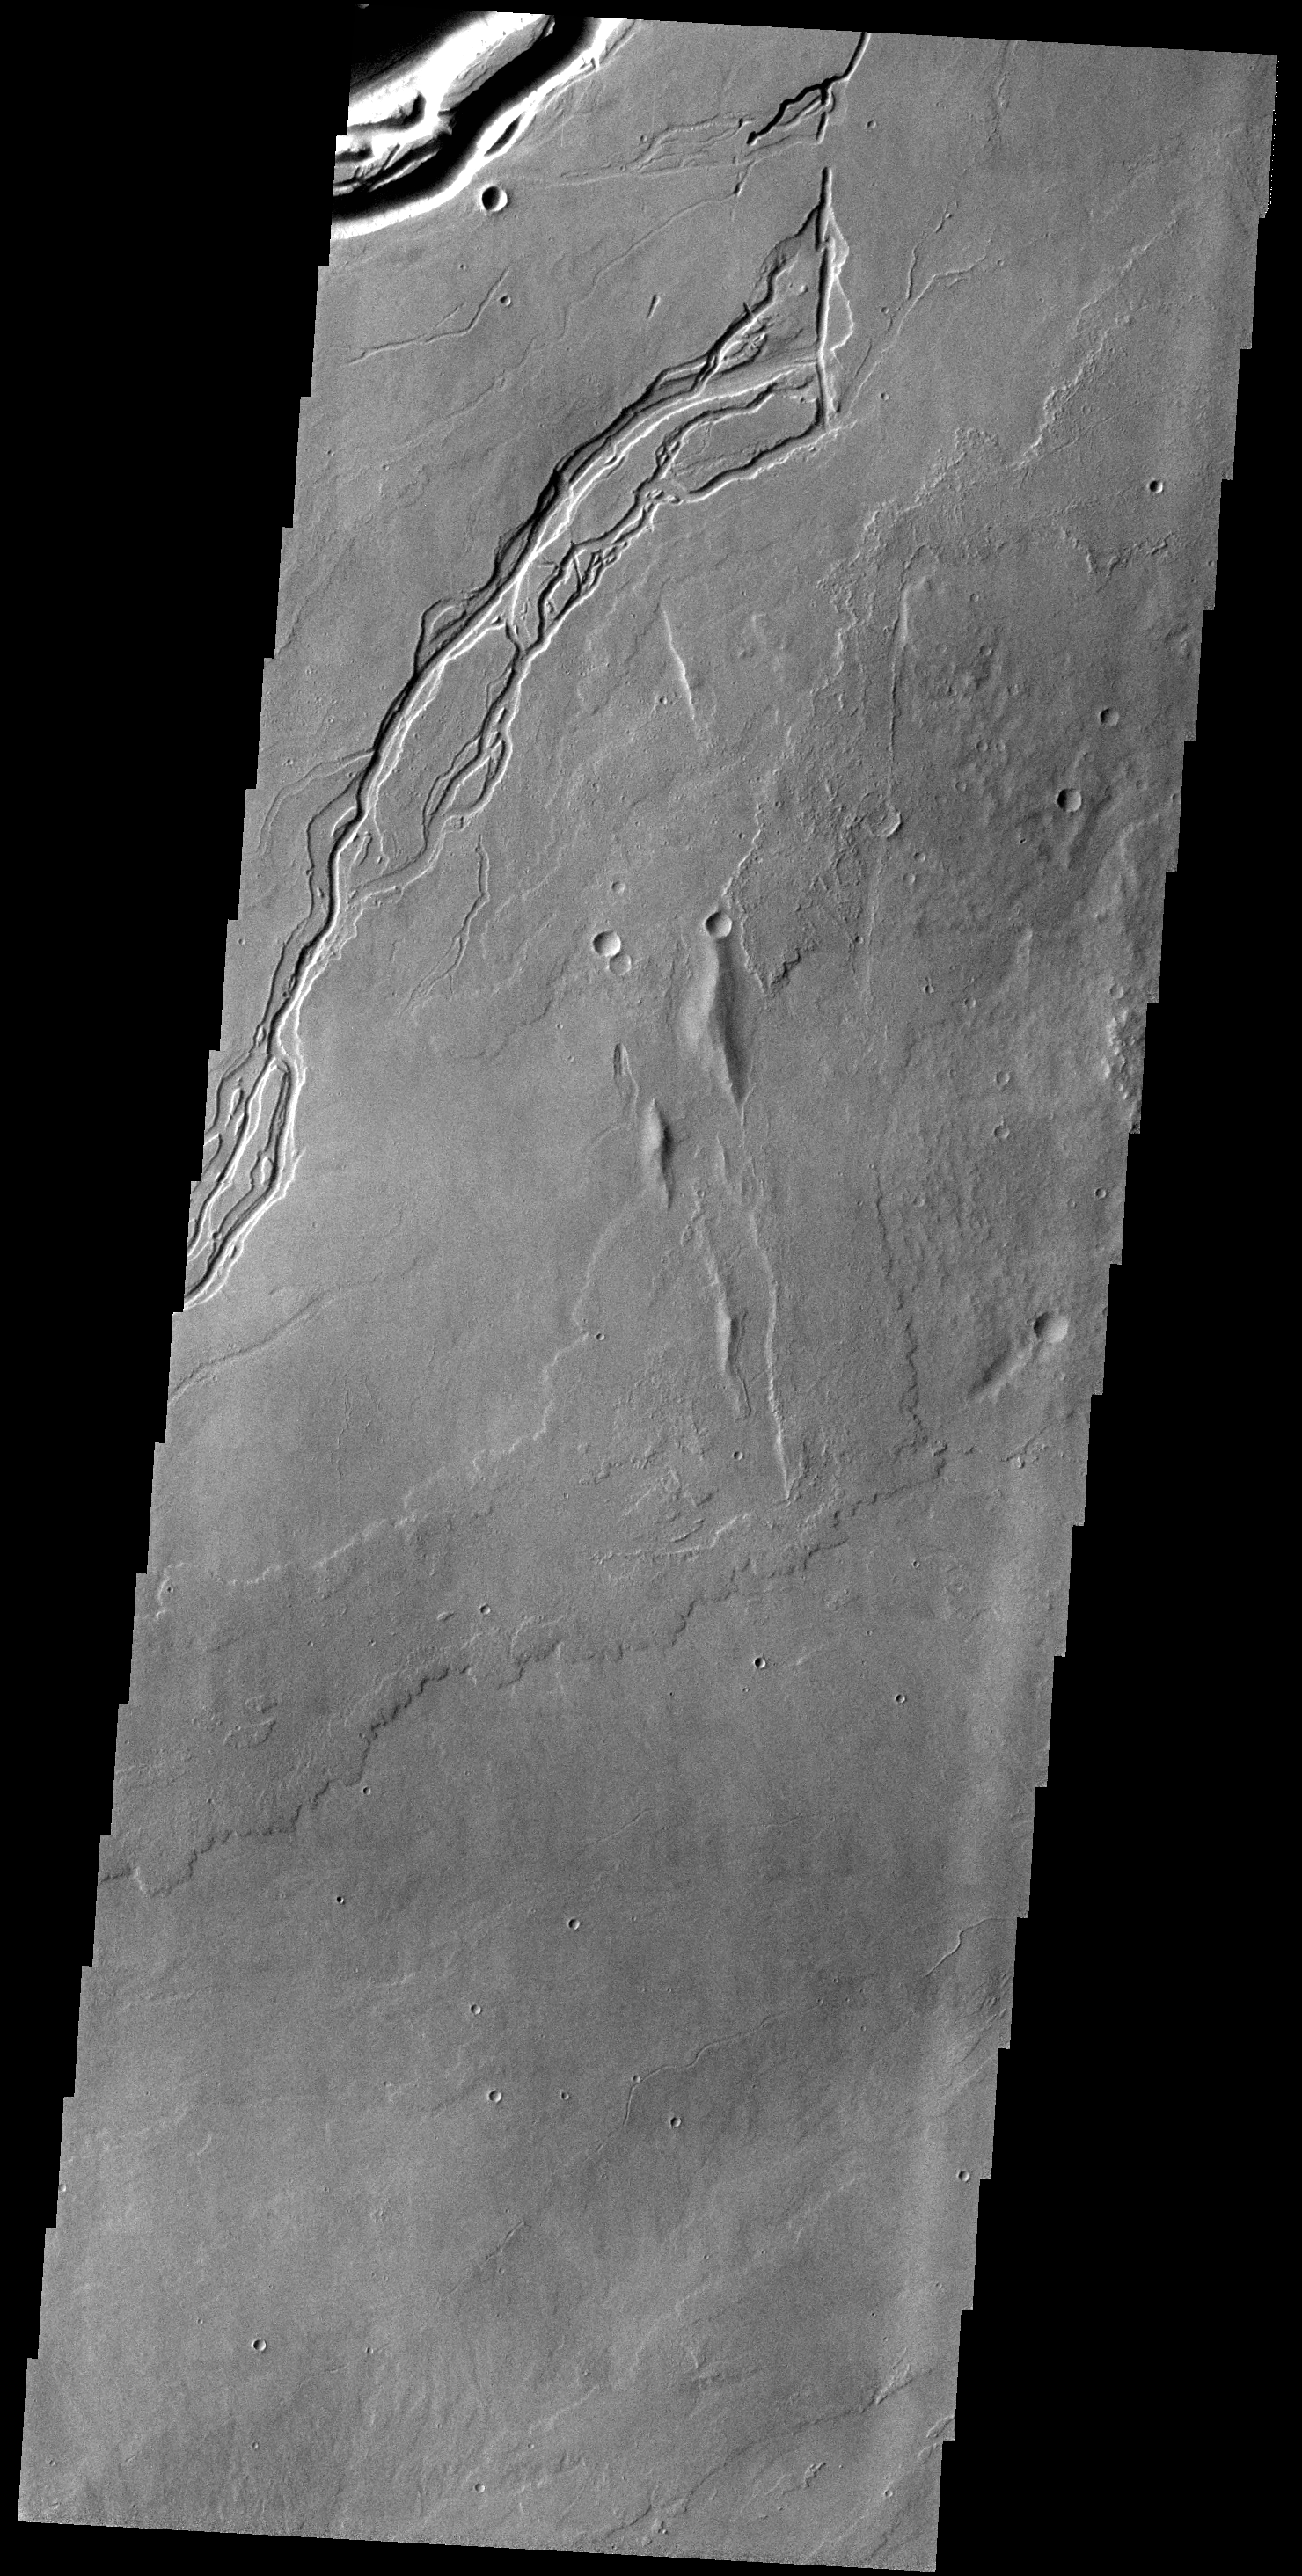

Lava Channels

The channel at the very top of this VIS image is Olympica Fossae. That and the rest of the channels in this image are likely lava channels.

Credit: NASA/JPL-Caltech/ASU